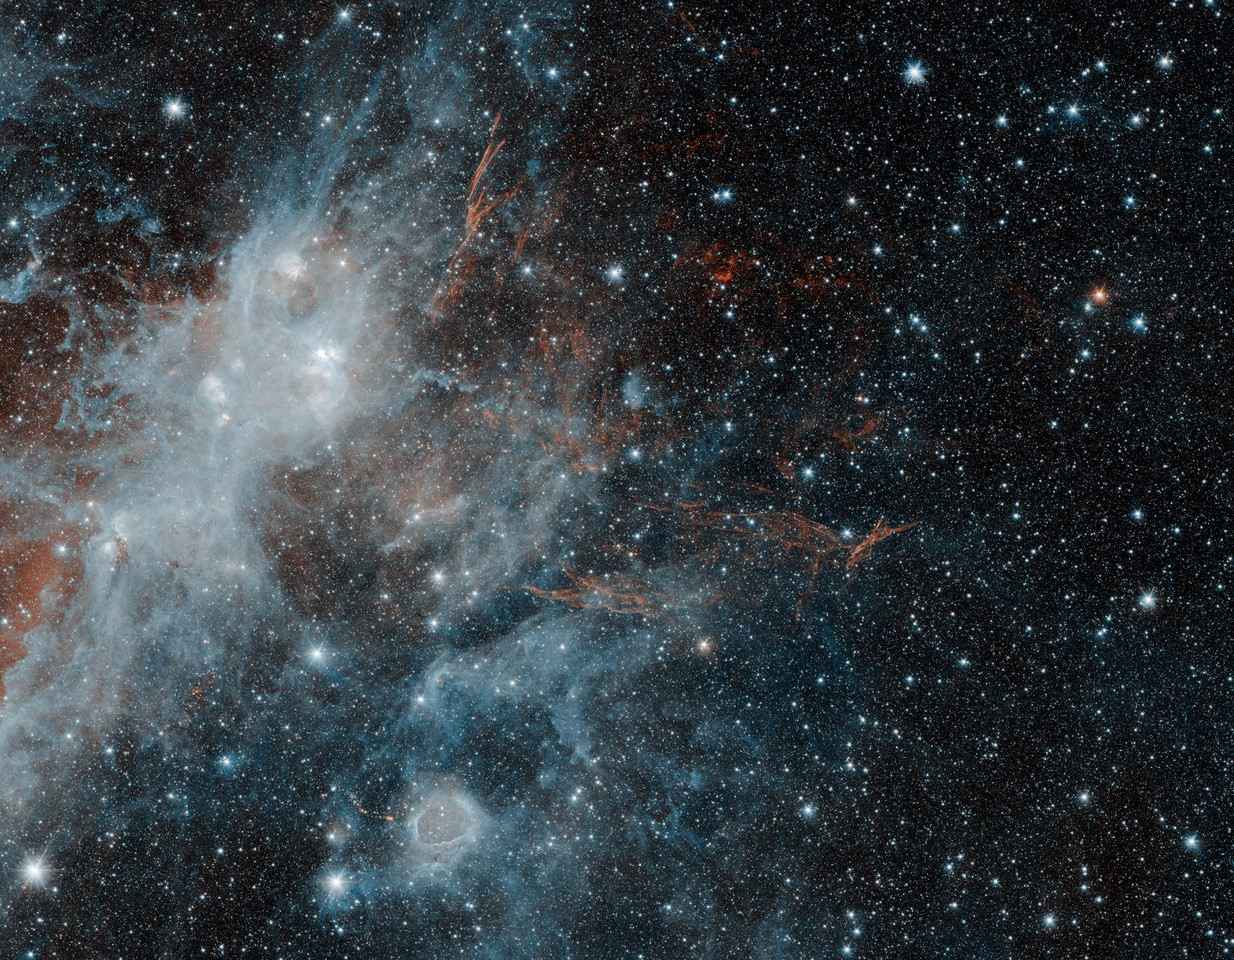

Spitzer Spies Supernova Remnant HBH 3

Thin, red veins of energized gas mark the location of the supernova remnant HBH 3 in this image from NASA’s Spitzer Space Telescope. The puffy, white feature in the image is a portion of the star forming regions W3, W4 and W5. Infrared wavelengths of 3.6 microns have been mapped to blue, and 4.5 microns to red. The white color of the star-forming region is a combination of both wavelengths, while the HBH 3 filaments radiate only at the longer 4.5 micron wavelength.

NASA’s Jet Propulsion Laboratory, Pasadena, California, manages the Spitzer Space Telescope mission for NASA’s Science Mission Directorate, Washington. Science operations are conducted at the Spitzer Science Center at Caltech in Pasadena, California. Spacecraft operations are based at Lockheed Martin Space Systems Company, Littleton, Colorado. Data are archived at the Infrared Science Archive housed at the Infrared Processing and Analysis Center at Caltech. Caltech manages JPL for NASA.

Credit: NASA/JPL-Caltech/IPAC